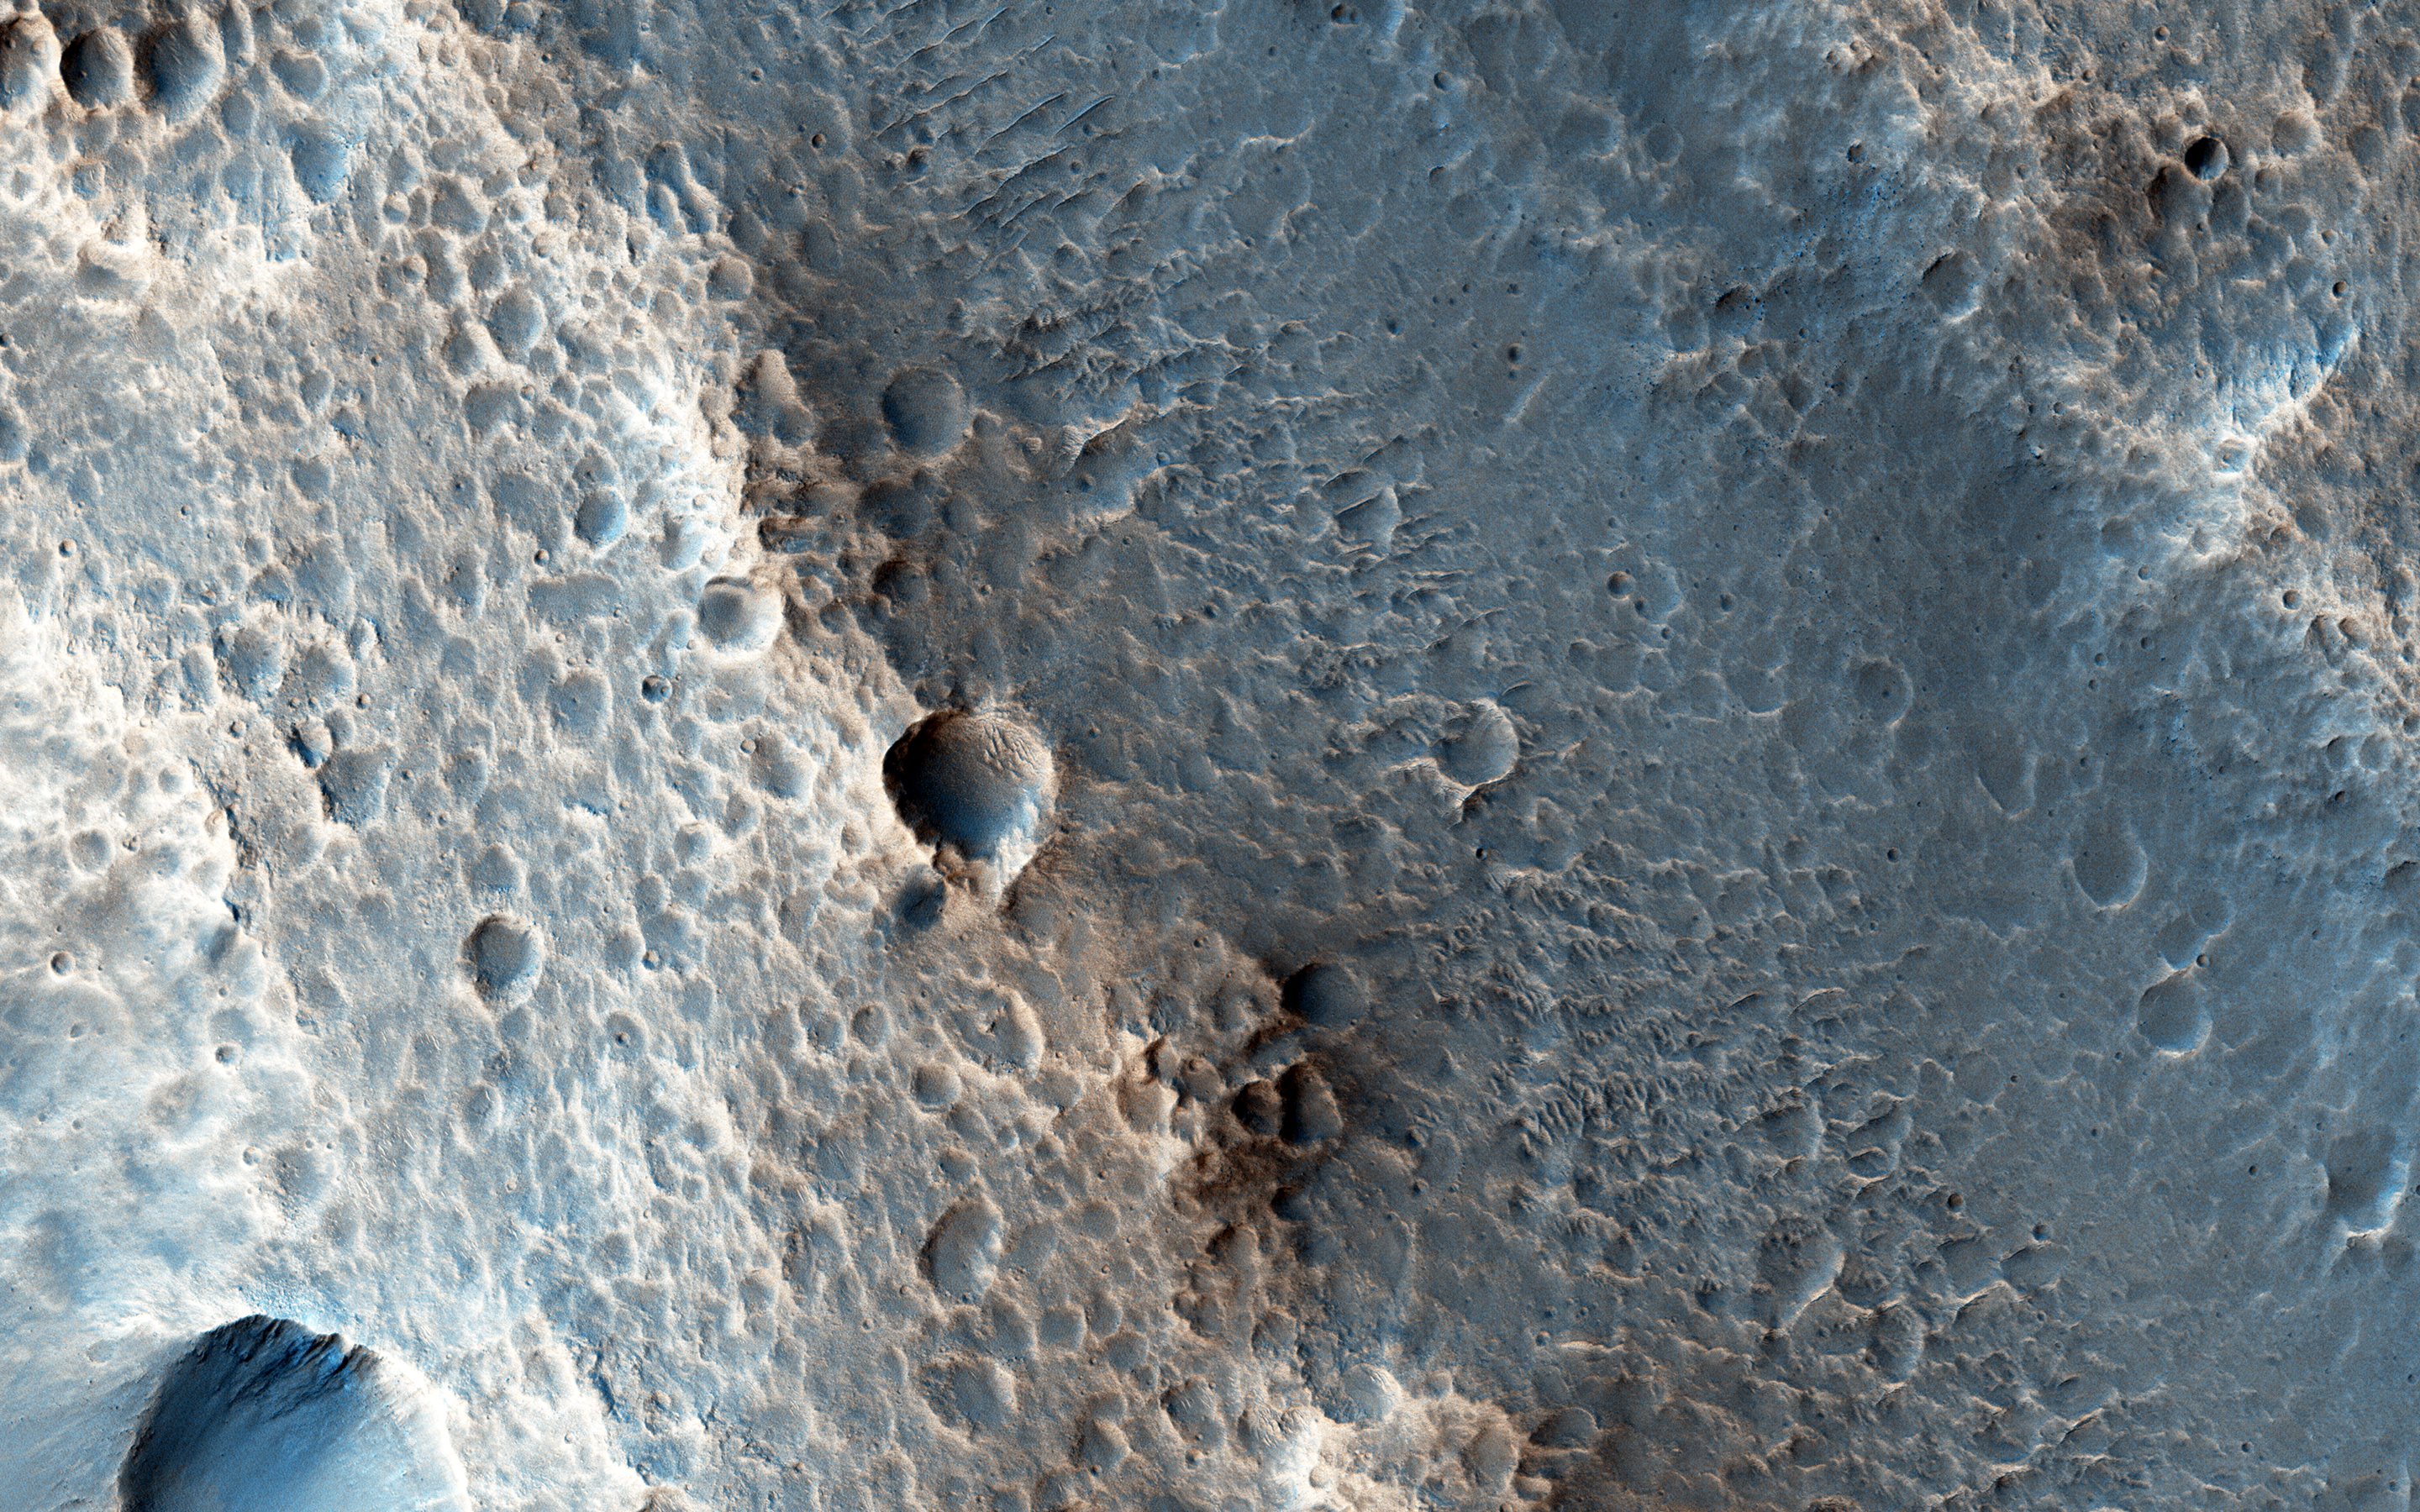

Faulting Mars

This region of Xanthe Terra has mostly been contracted due to thrust faulting, but this local region shows evidence of extensional faulting, also called normal faulting.

When two normal faults face each other, they create a bathtub-like depression called a “graben.”

This is a stereo pair with ESP_046064_1800.

The University of Arizona, Tucson, operates HiRISE, which was built by Ball Aerospace & Technologies Corp., Boulder, Colo. NASA’s Jet Propulsion Laboratory, a division of the California Institute of Technology in Pasadena, manages the Mars Reconnaissance Orbiter Project for NASA’s Science Mission Directorate, Washington.

Credit: NASA/JPL-Caltech/Univ. of Arizona